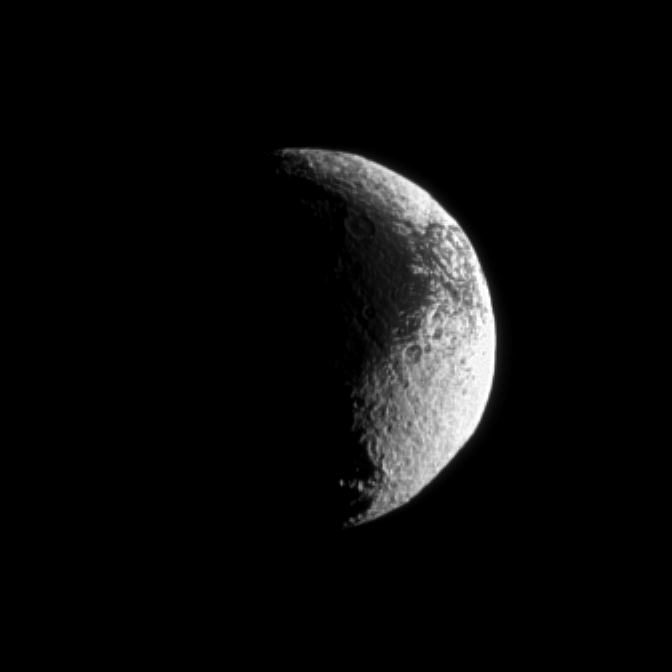

Iapetus’ Terrain

Iapetus shows off its puzzling light and dark terrain.

Scientists continue to investigate the nature of this moon’s surface. See PIA08384 to learn more. Lit terrain seen here is on the Saturn-facing side of Iapetus (1,471 kilometers, or 914 miles across). North on Iapetus is up and rotated 8 degrees to the left. Scale in the original image was 7 kilometers (5 miles) per pixel. The image has been magnified by a factor of 2 and contrast-enhanced to aid visibility.

The image was taken in visible light with the Cassini spacecraft narrow-angle camera on Sept. 13, 2009. The view was obtained at a distance of approximately 1.2 million kilometers (746,000 miles) from Iapetus and at a Sun-Iapetus-spacecraft, or phase, angle of 103 degrees.

The Cassini-Huygens mission is a cooperative project of NASA, the European Space Agency and the Italian Space Agency. The Jet Propulsion Laboratory, a division of the California Institute of Technology in Pasadena, manages the mission for NASA’s Science Mission Directorate, Washington, D.C. The Cassini orbiter and its two onboard cameras were designed, developed and assembled at JPL. The imaging operations center is based at the Space Science Institute in Boulder, Colo.

Credit: NASA/JPL/Space Science Institute